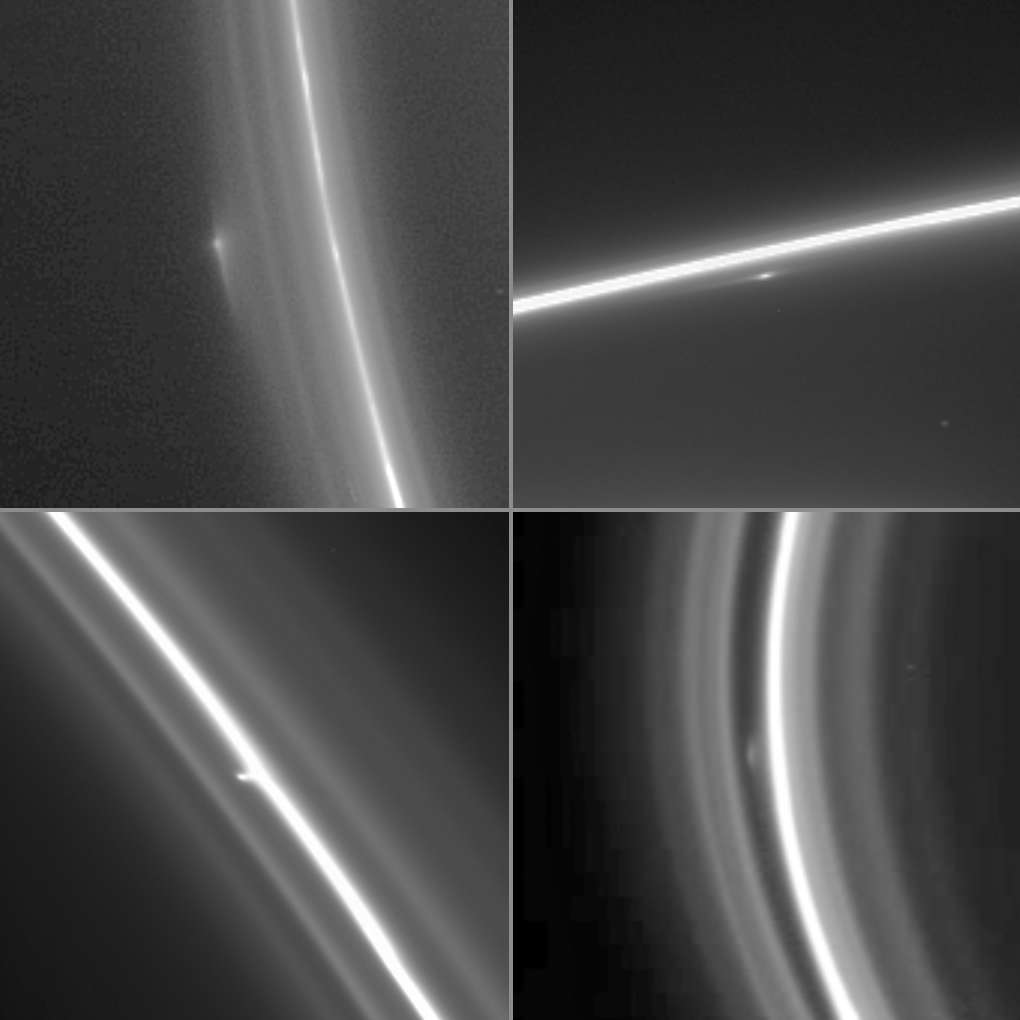

The Clump/Moon Mystery

Scientists have long suspected that small moons hiding among Saturn’s ring strands might be producing some of the unusual structure observed in the F ring. While the shepherd moon Prometheus is the main culprit behind the strange behavior of Saturn’s F ring, it cannot explain all observed features. The current dilemma facing scientists is that Cassini is detecting extended objects like those pictured here — that may be either solid moons or just loose clumps of particles within the ring.

This montage of four enhanced Cassini narrow-angle camera images shows bright clump-like features at different locations within the F ring.

Two objects in particular, provisionally named S/2004 S3 and S/2004 S6, have been repeatedly observed by Cassini over the past 13.5 months and 8.5 months, respectively. The orbits for these two objects have not yet been precisely determined, in part because perturbations from other nearby moons make the orbits of objects in this region complicated. Thus, scientists cannot be completely confident at the present time if they in fact have observed new sightings of S3 and S6, or additional transient clumps.

The upper two images show features that may be S6. From previous observations, S6 appears to have an orbit that crosses that of the main F ring. This unexpected behavior currently is a subject of great interest to ring scientists.

The upper left image was taken on June 21, 2005, and shows an object in the outer ringlets of the F ring. The radial (or lengthwise) extent of the feature is approximately 2,000 kilometers (1,200 miles). The radial resolution on the ring is about 13 kilometers (8 miles) per pixel.

The image at the upper right was taken on June 29, 2005, and shows a bright feature within the F ring’s inner ringlets. The radial extent of the feature seen here is about 2,000 kilometers (1,200 miles); the radial resolution is 36 kilometers (22 miles).

The image at the lower left was taken on August 2, 2005, and shows a feature that may be S3. S3 has been found to have an orbital path that is tightly aligned with that of the main F ring. The radial resolution in the image is 3.5 kilometers (2.2 miles) per pixel.

The lower right image was taken on April 13, 2005, and has a radial resolution of 7 kilometers (4 miles) per pixel. This object does not appear to be either S3 or S6.

Structures like knots and clumps within the F ring often are transient, appearing and then disappearing within months. Repeated observation of the objects seen in this region hopefully will give scientists firm evidence about whether these features are actual moons that disturb the material around them or perhaps the short-lived products of interactions between the F ring and larger moons such as Prometheus.

The Cassini-Huygens mission is a cooperative project of NASA, the European Space Agency and the Italian Space Agency. The Jet Propulsion Laboratory, a division of the California Institute of Technology in Pasadena, manages the mission for NASA’s Science Mission Directorate, Washington, D.C. The Cassini orbiter was designed, developed and assembled at JPL.

Credit: NASA/JPL/Space Science Institute